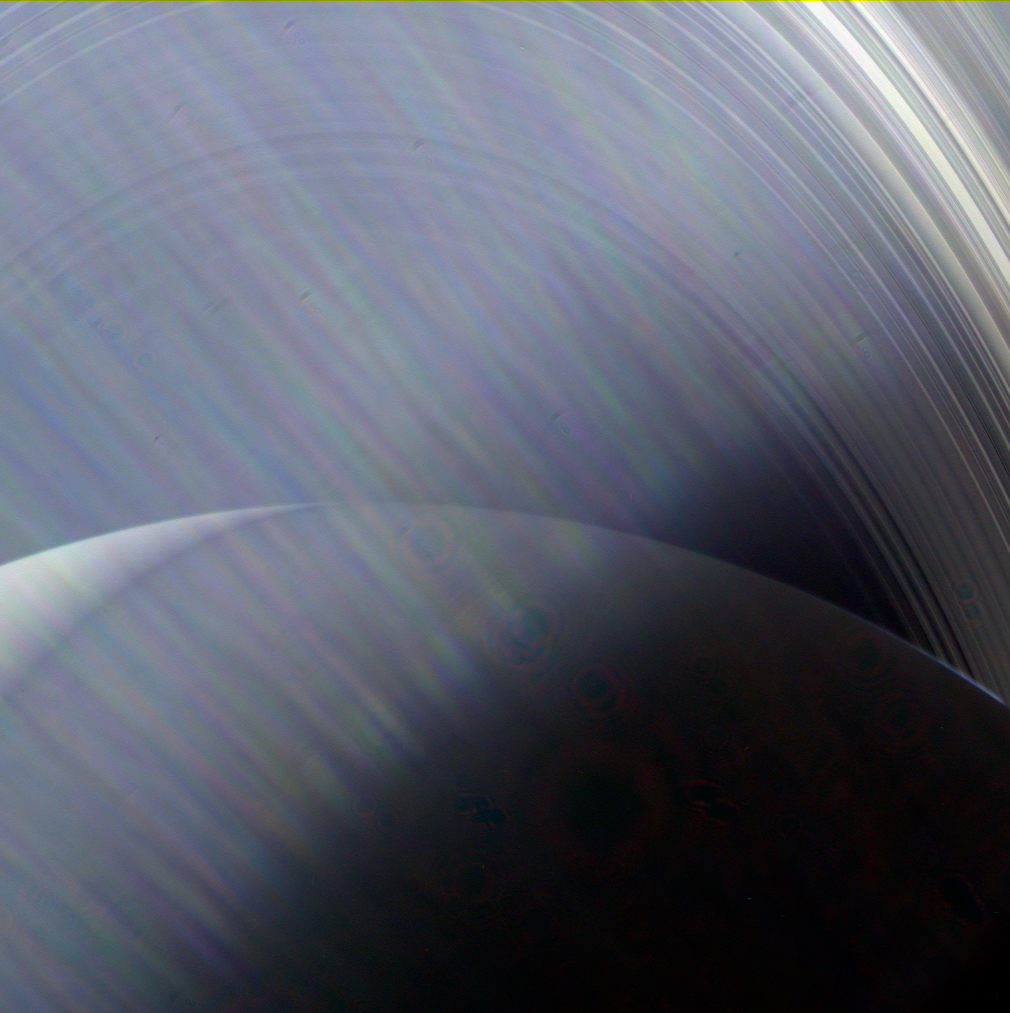

Glare on the Window

In this image, NASA’s Cassini sees Saturn and its rings through a haze of Sun glare on the camera lens. If you could travel to Saturn in person and look out the window of your spacecraft when the Sun was at a certain angle, you might see a view very similar to this one.

Images taken using red, green and blue spectral filters were combined to show the scene in natural color. The images were taken with Cassini’s wide-angle camera on June 23, 2013, at a distance of approximately 491,200 miles (790,500 kilometers) from Saturn.

The Cassini spacecraft ended its mission on Sept. 15, 2017.

The Cassini mission is a cooperative project of NASA, ESA (the European Space Agency) and the Italian Space Agency. The Jet Propulsion Laboratory, a division of Caltech in Pasadena, manages the mission for NASA’s Science Mission Directorate, Washington. The Cassini orbiter and its two onboard cameras were designed, developed and assembled at JPL. The imaging operations center is based at the Space Science Institute in Boulder, Colorado.

Credit: NASA/JPL-Caltech/Space Science Institute